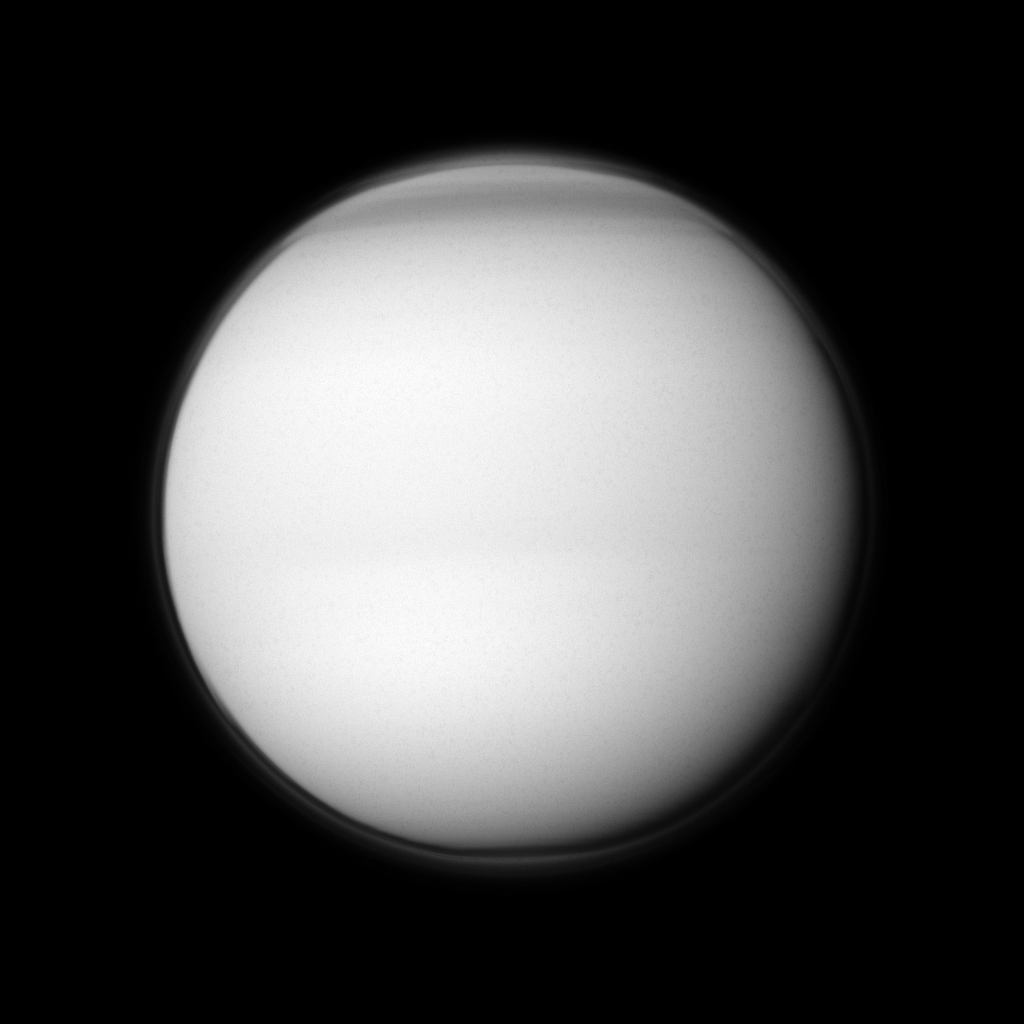

Above Titan’s North

The Cassini spacecraft examines Titan’s north polar hood, the part of the atmosphere of Saturn’s largest moon appearing dark at the top of this image.

See PIA09739 and PIA08137 to learn more about Titan’s atmosphere. This view looks toward the anti-Saturn side of Titan. North on Titan (5,150 kilometers, or 3,200 miles across) is up. The southern pole of Titan is going into darkness, with the sun advancing towards the north with each passing day. See PIA11603 and PIA11667 to learn more about the changing seasons in the Saturnian system. The upper layer of Titan’s hazes is still illuminated by sunlight scattered off the planet.

The image was taken in visible violet light with the Cassini spacecraft wide-angle camera on April 19, 2011. The view was acquired at a distance of approximately 137,000 kilometers (85,000 miles) from Titan and at a Sun-Titan-spacecraft, or phase, angle of 18 degrees. Image scale is 8 kilometers (5 miles) per pixel.

The Cassini-Huygens mission is a cooperative project of NASA, the European Space Agency and the Italian Space Agency. The Jet Propulsion Laboratory, a division of the California Institute of Technology in Pasadena, manages the mission for NASA’s Science Mission Directorate, Washington, D.C. The Cassini orbiter and its two onboard cameras were designed, developed and assembled at JPL. The imaging operations center is based at the Space Science Institute in Boulder, Colo.

Credit: NASA/JPL-Caltech/Space Science Institute